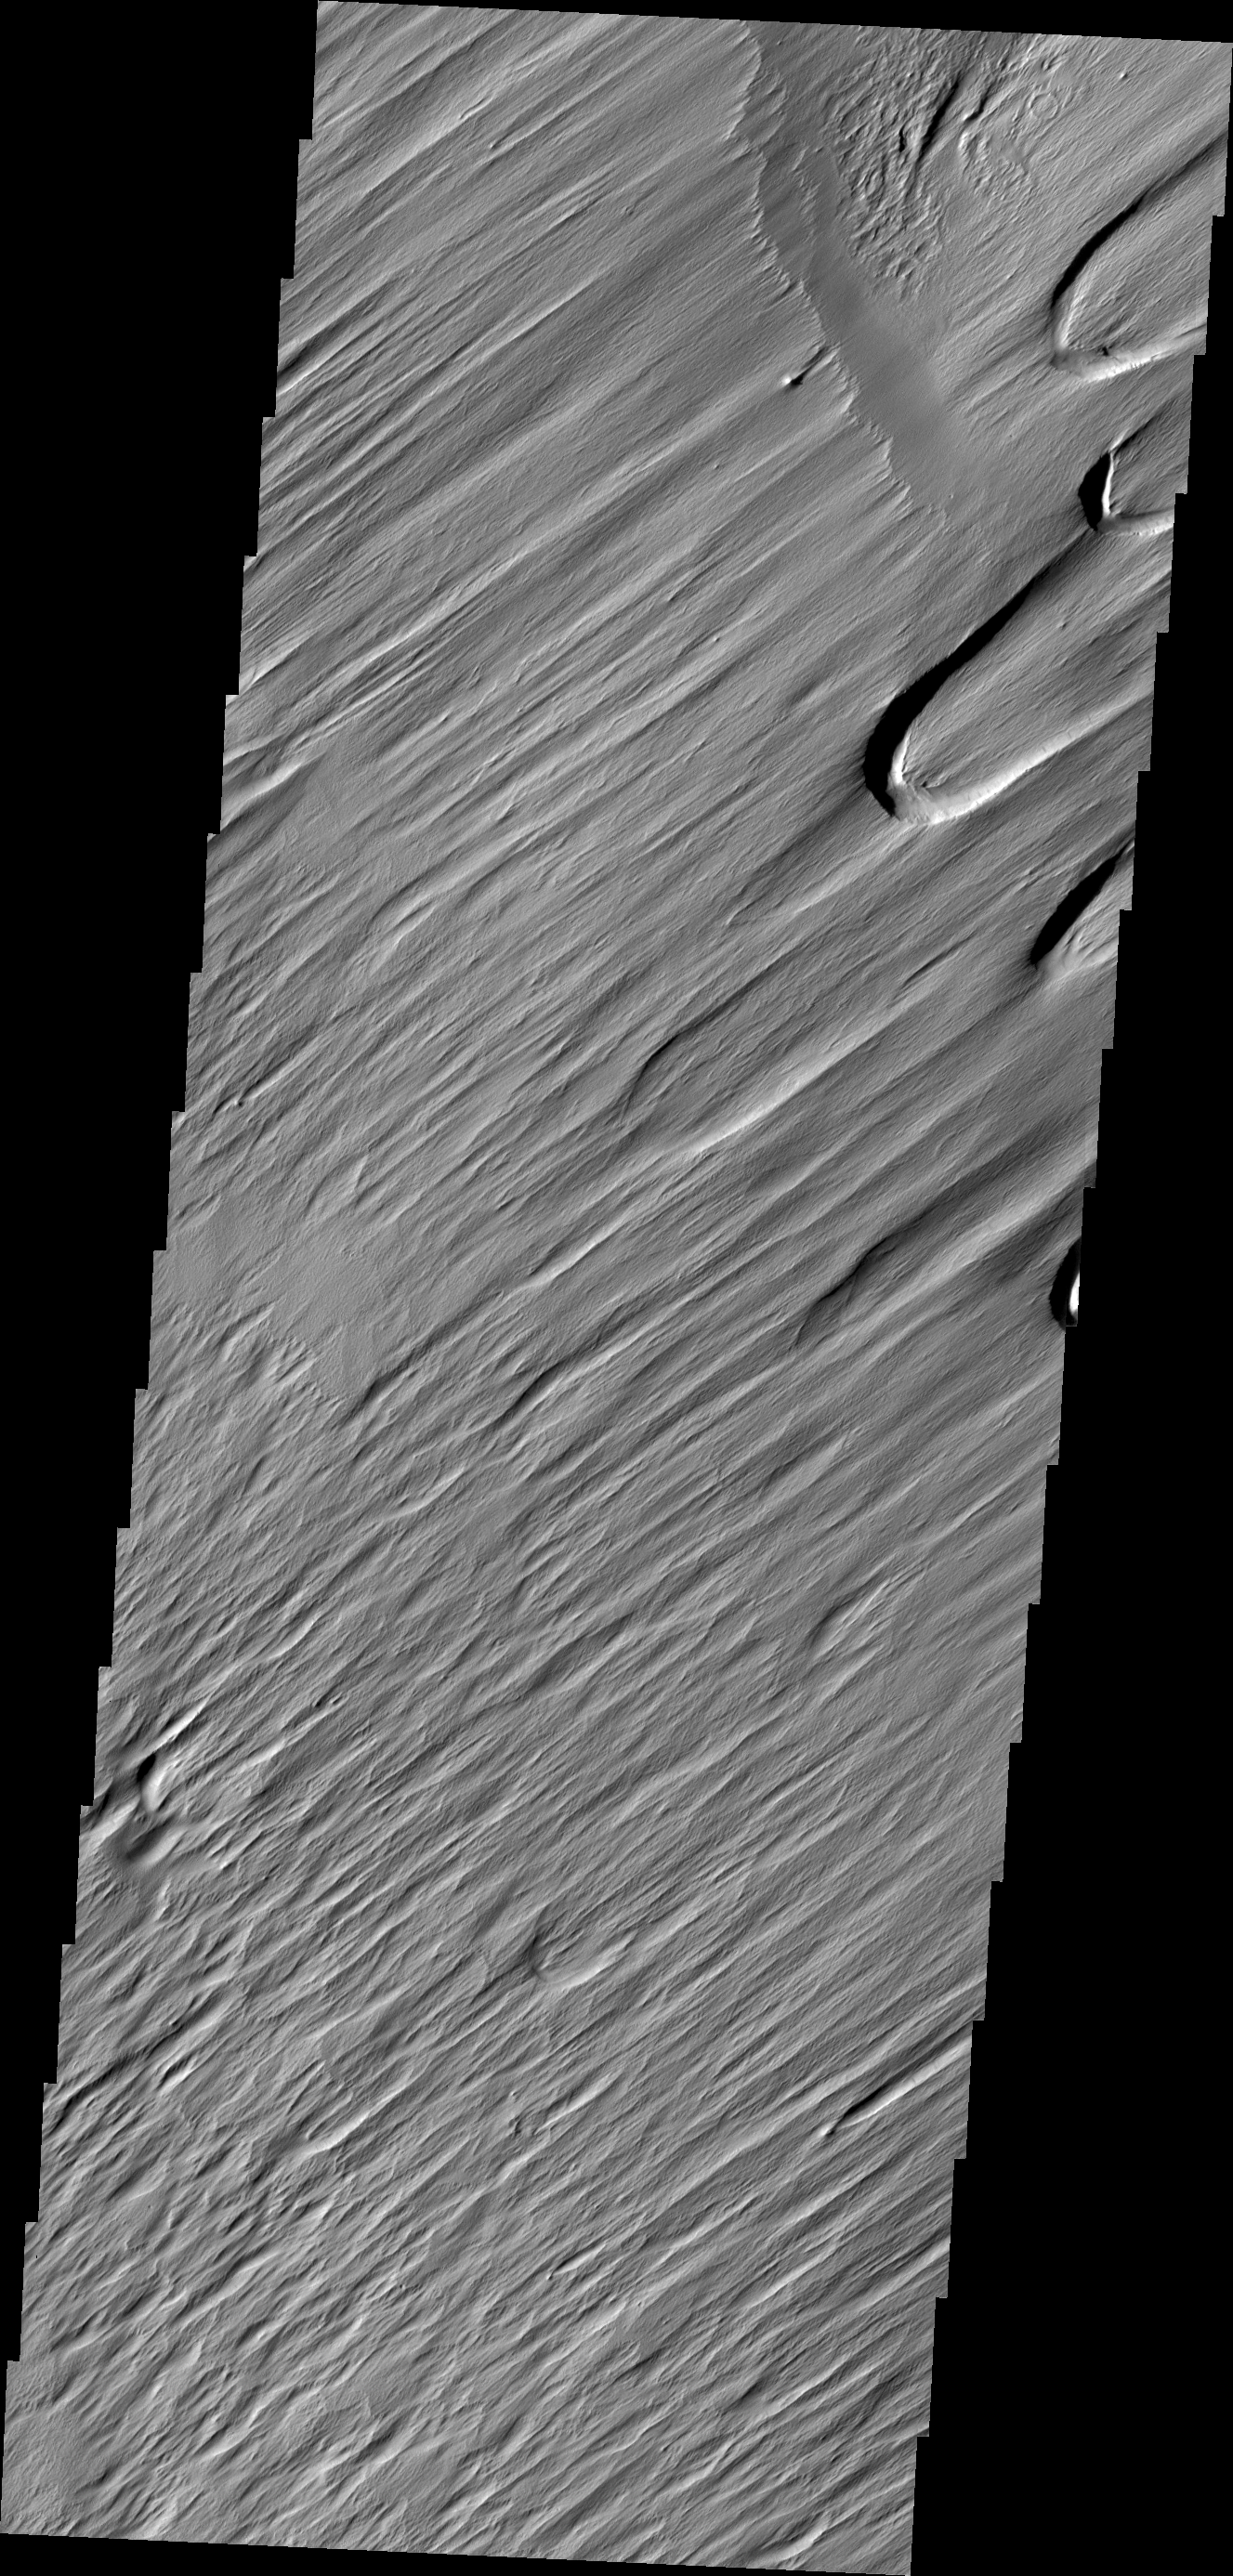

Wind Texture

One of the most active agent of erosion on Mars today is the wind. This region, near Nicholson crater, has been sculpted by untold years of blowing grit and wind.

Credit: NASA/JPL/ASU